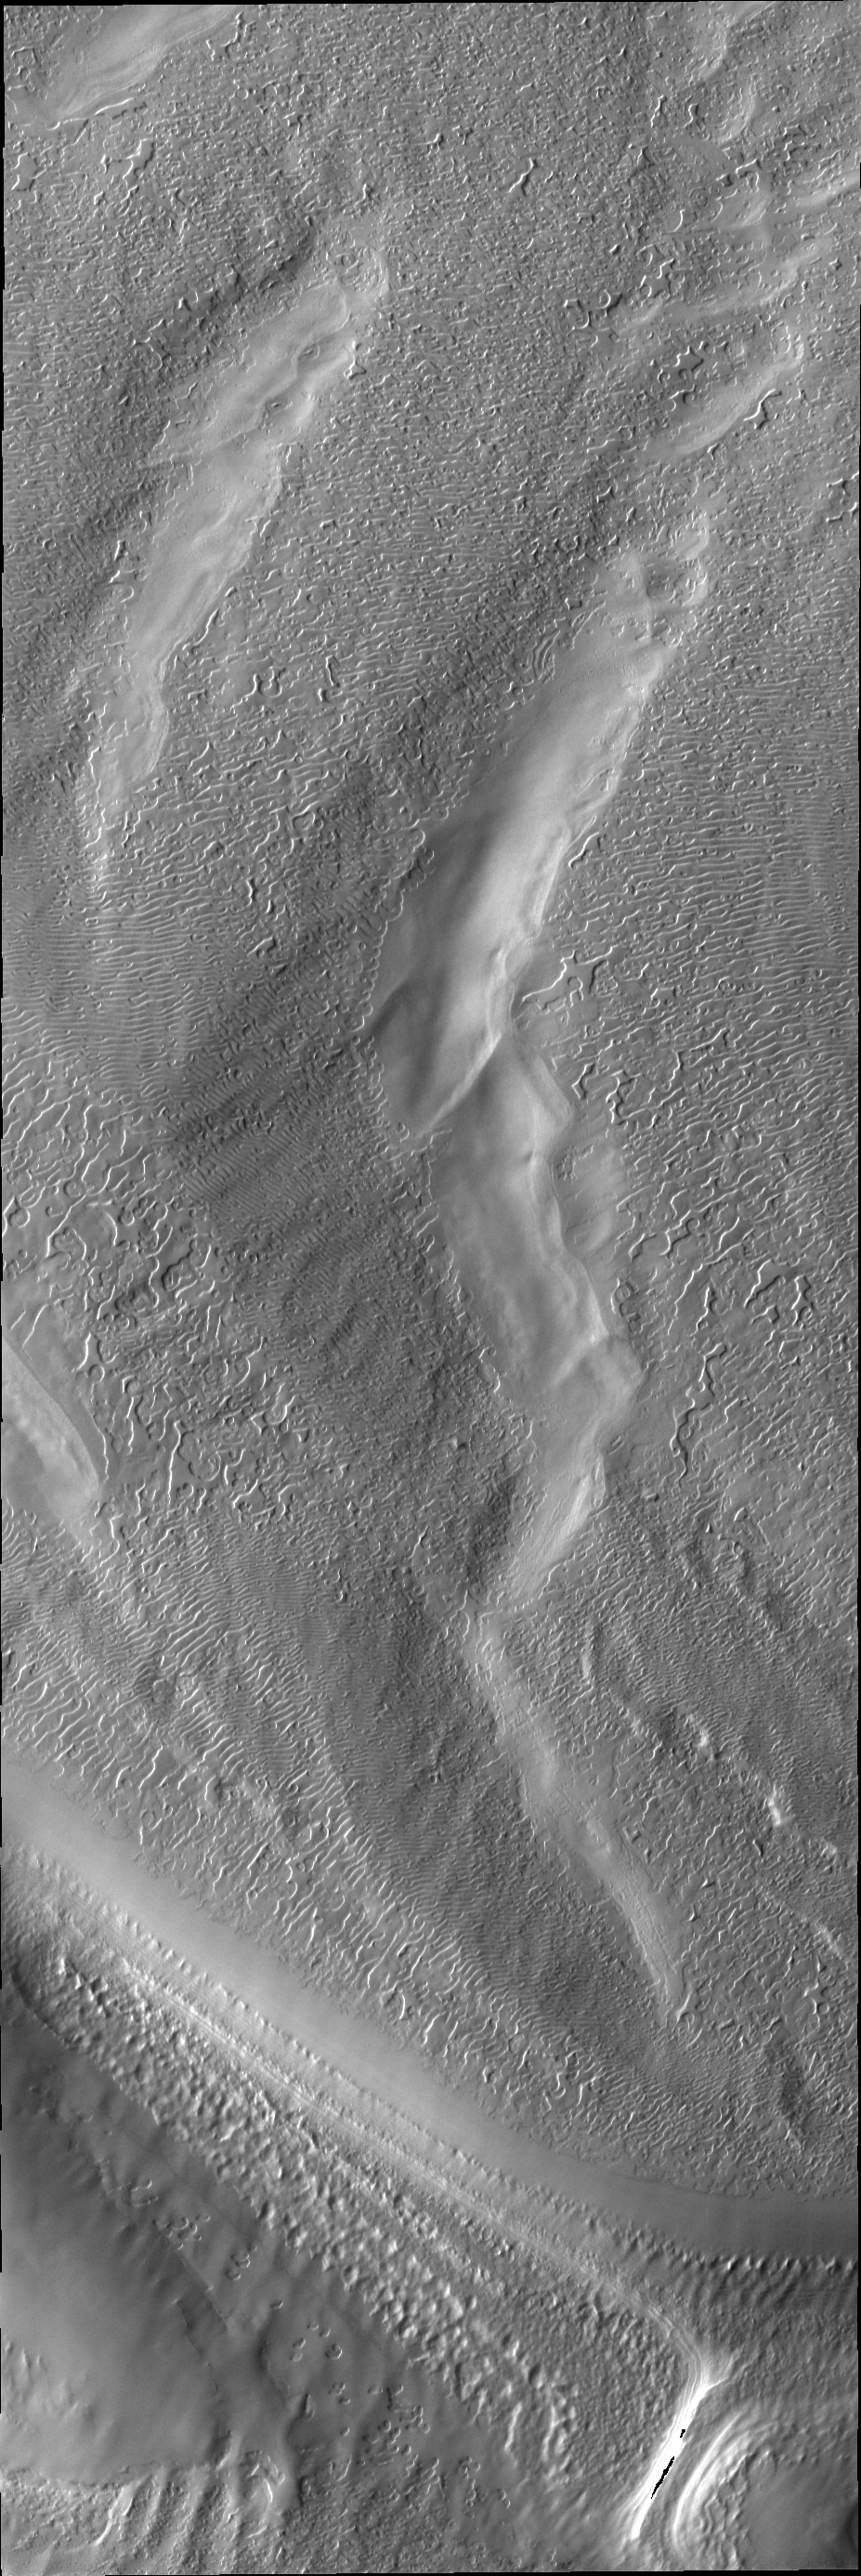

South Polar Surface

Today’s VIS image shows a region of the south pole where the surface has developed linear markings, a pattern not unlike a thumbprint.

Credit: NASA/JPL/ASU